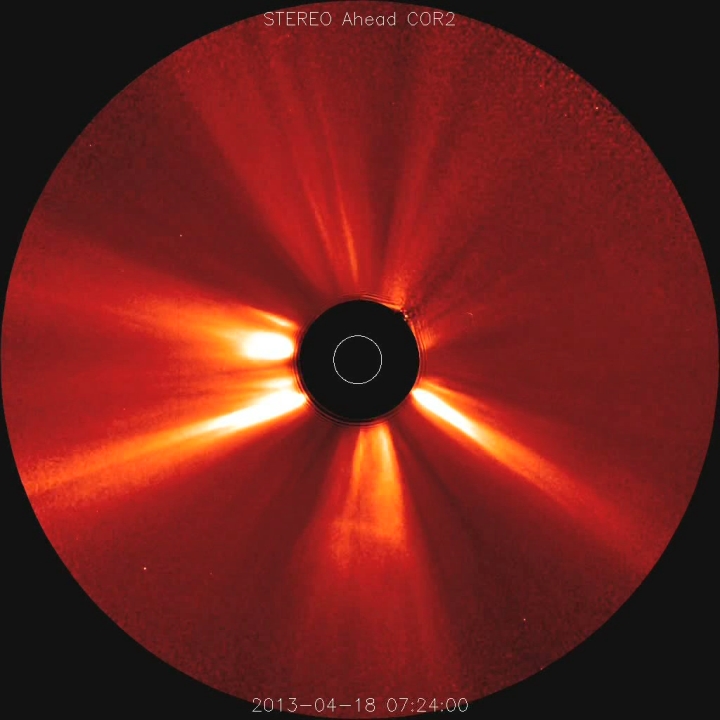

CMEs Galore [hd video]

Coronal mass ejections were popping out from the Sun at a pace of two per day on average (Apr. 18-23, 2013). We counted ten CMEs for the five days, but some of the eruptions were complex and difficult to differentiate from one another. Almost all of them blew particles out to the left, most of them probably originating from the same active region. These were taken by the STEREO (Ahead) spacecraft?s coronagraph, in which the black disk blocks the Sun (represented by the white circle) so that we can observe the fainter features beyond it.

Credit: NASA/Goddard/STEREO